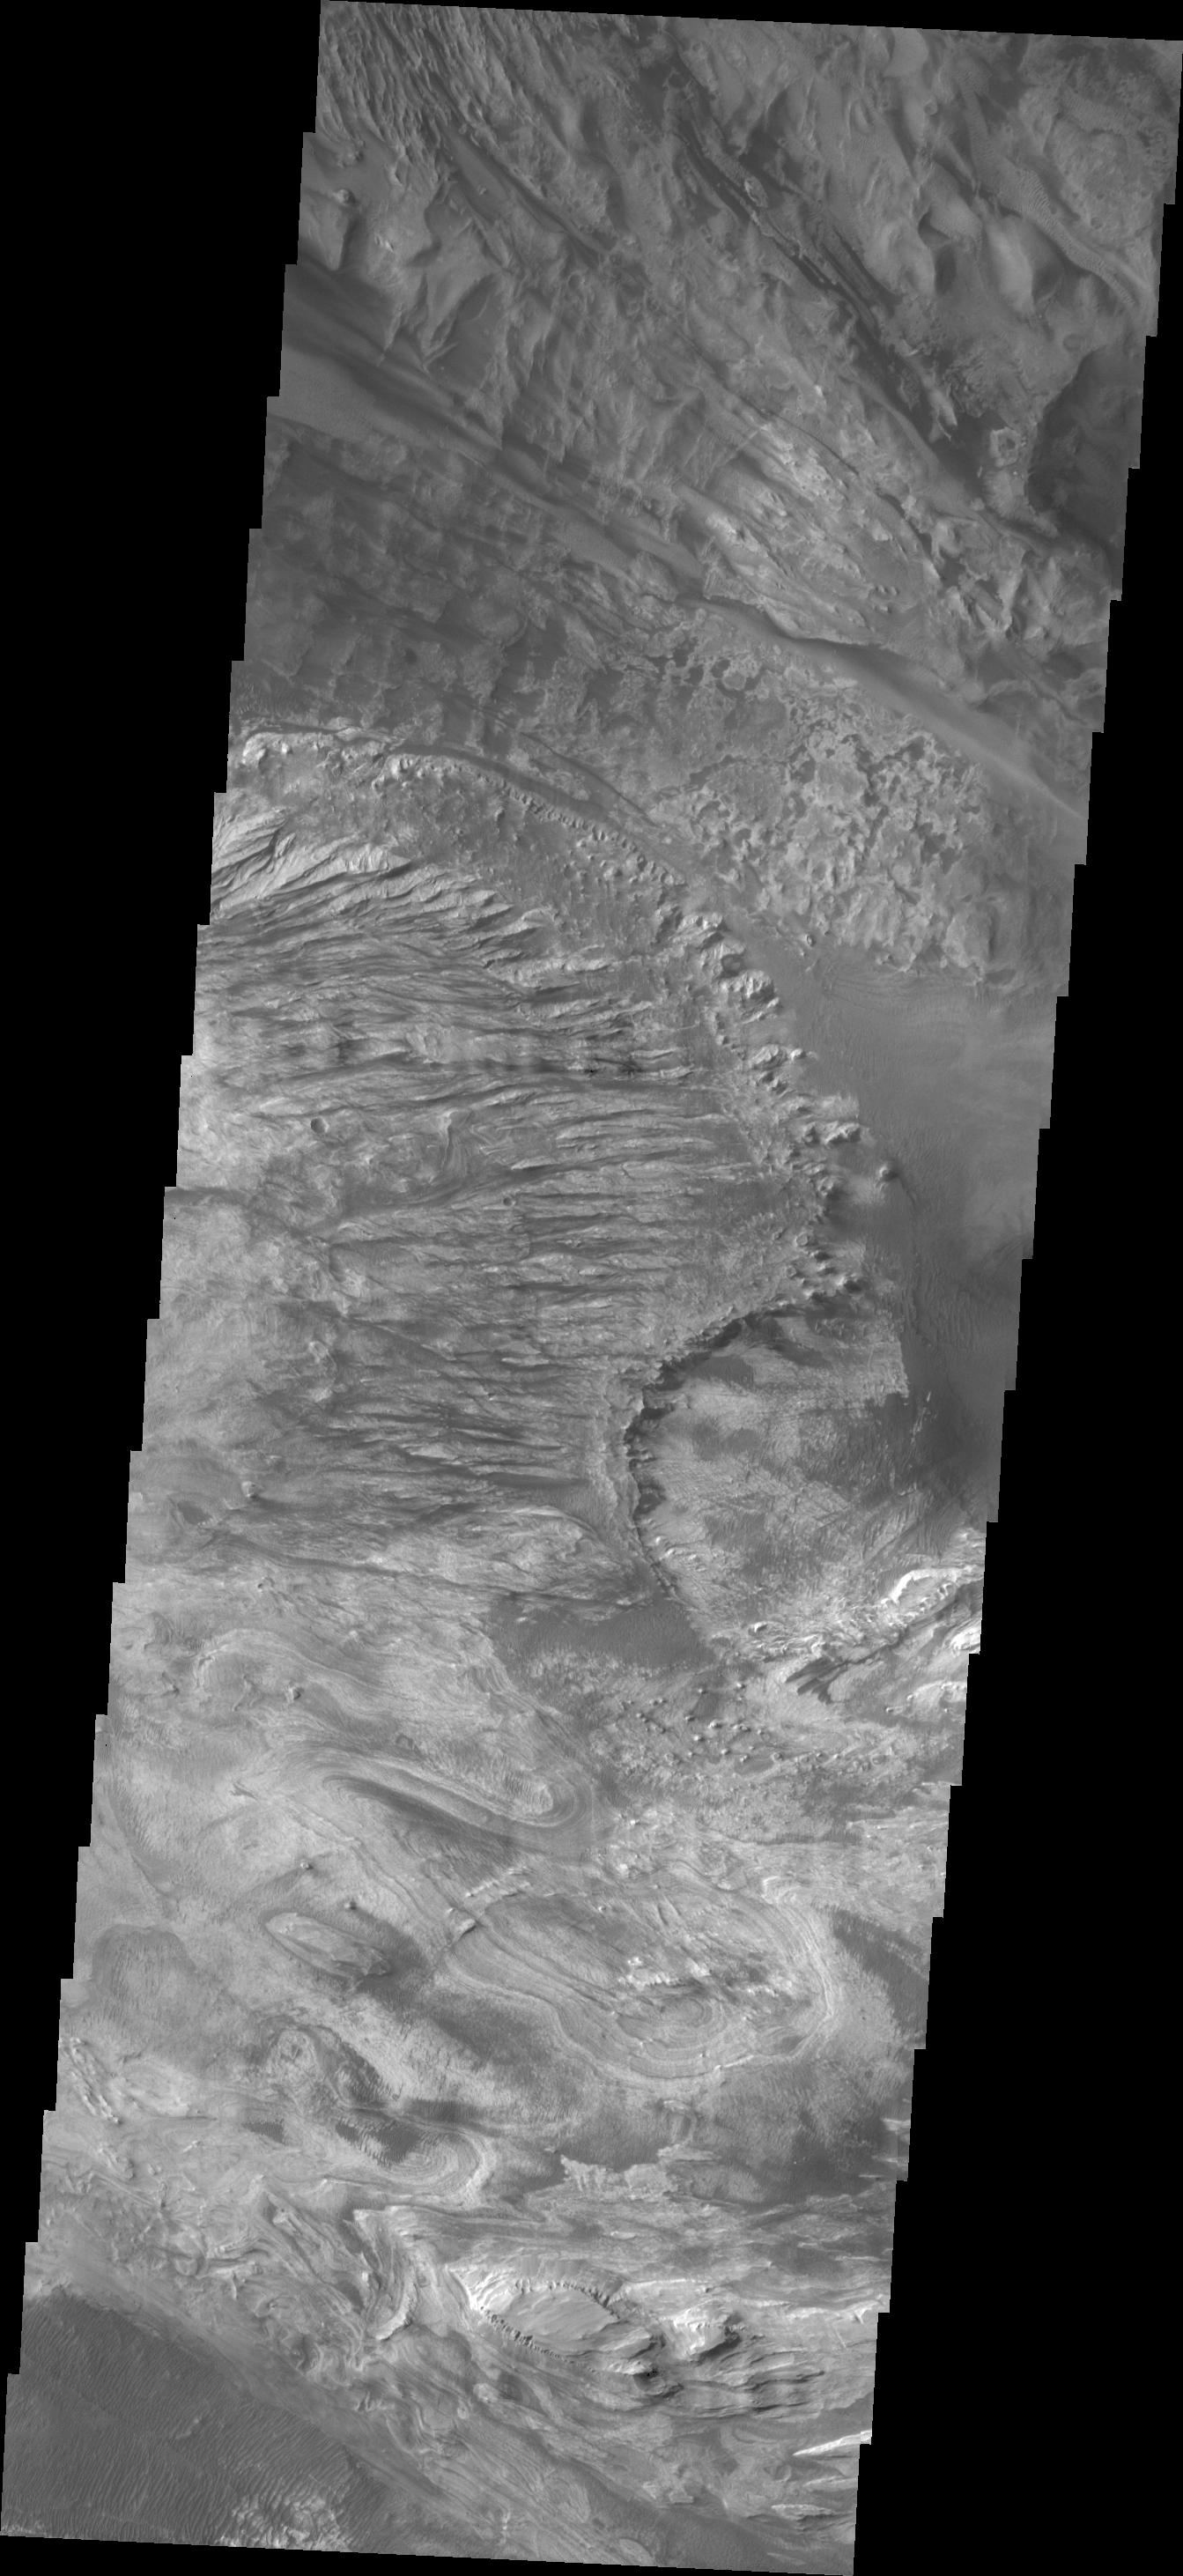

Candor Chasma

This VIS image of Candor Chasma shows a complex region of eroded layered deposits.

Image information: VIS instrument. Latitude -5.5N, Longitude 284.6E. 18 meter/pixel resolution.

Please see the THEMIS Data Citation Note for details on crediting THEMIS images.

Note: this THEMIS visual image has not been radiometrically nor geometrically calibrated for this preliminary release. An empirical correction has been performed to remove instrumental effects. A linear shift has been applied in the cross-track and down-track direction to approximate spacecraft and planetary motion. Fully calibrated and geometrically projected images will be released through the Planetary Data System in accordance with Project policies at a later time.

NASA’s Jet Propulsion Laboratory manages the 2001 Mars Odyssey mission for NASA’s Office of Space Science, Washington, D.C. The Thermal Emission Imaging System (THEMIS) was developed by Arizona State University, Tempe, in collaboration with Raytheon Santa Barbara Remote Sensing. The THEMIS investigation is led by Dr. Philip Christensen at Arizona State University. Lockheed Martin Astronautics, Denver, is the prime contractor for the Odyssey project, and developed and built the orbiter. Mission operations are conducted jointly from Lockheed Martin and from JPL, a division of the California Institute of Technology in Pasadena.

Credit: NASA/JPL/ASU